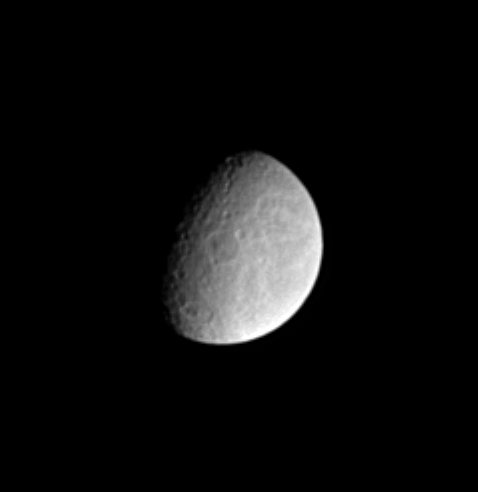

Ancient Impacts

Features on the surface of Saturn’s moon Rhea reveal clues about the moon’s history. In this Cassini image, two large impact basins near center and bottom exhibit central peaks. The image shows largely the trailing hemisphere of Rhea. At right, some of the wispy markings that cover the moon’s trailing hemisphere are visible. Rhea’s diameter is 1,528 kilometers (949 miles) across.

The image was taken in visible light with the Cassini spacecraft narrow angle camera on Dec. 9, 2004, at a distance of 2.5 million kilometers (1.6 million miles) from Rhea and at a Sun-Rhea-spacecraft, or phase, angle of 62 degrees. The image scale is about 15 kilometers (9 miles) per pixel. The image has been magnified by a factor of two and contrast enhanced to aid visibility.

The Cassini-Huygens mission is a cooperative project of NASA, the European Space Agency and the Italian Space Agency. The Jet Propulsion Laboratory, a division of the California Institute of Technology in Pasadena, manages the mission for NASA’s Science Mission Directorate, Washington, D.C. The Cassini orbiter and its two onboard cameras were designed, developed and assembled at JPL. The imaging team is based at the Space Science Institute, Boulder, Colo.

Credit: NASA/JPL/Space Science Institute